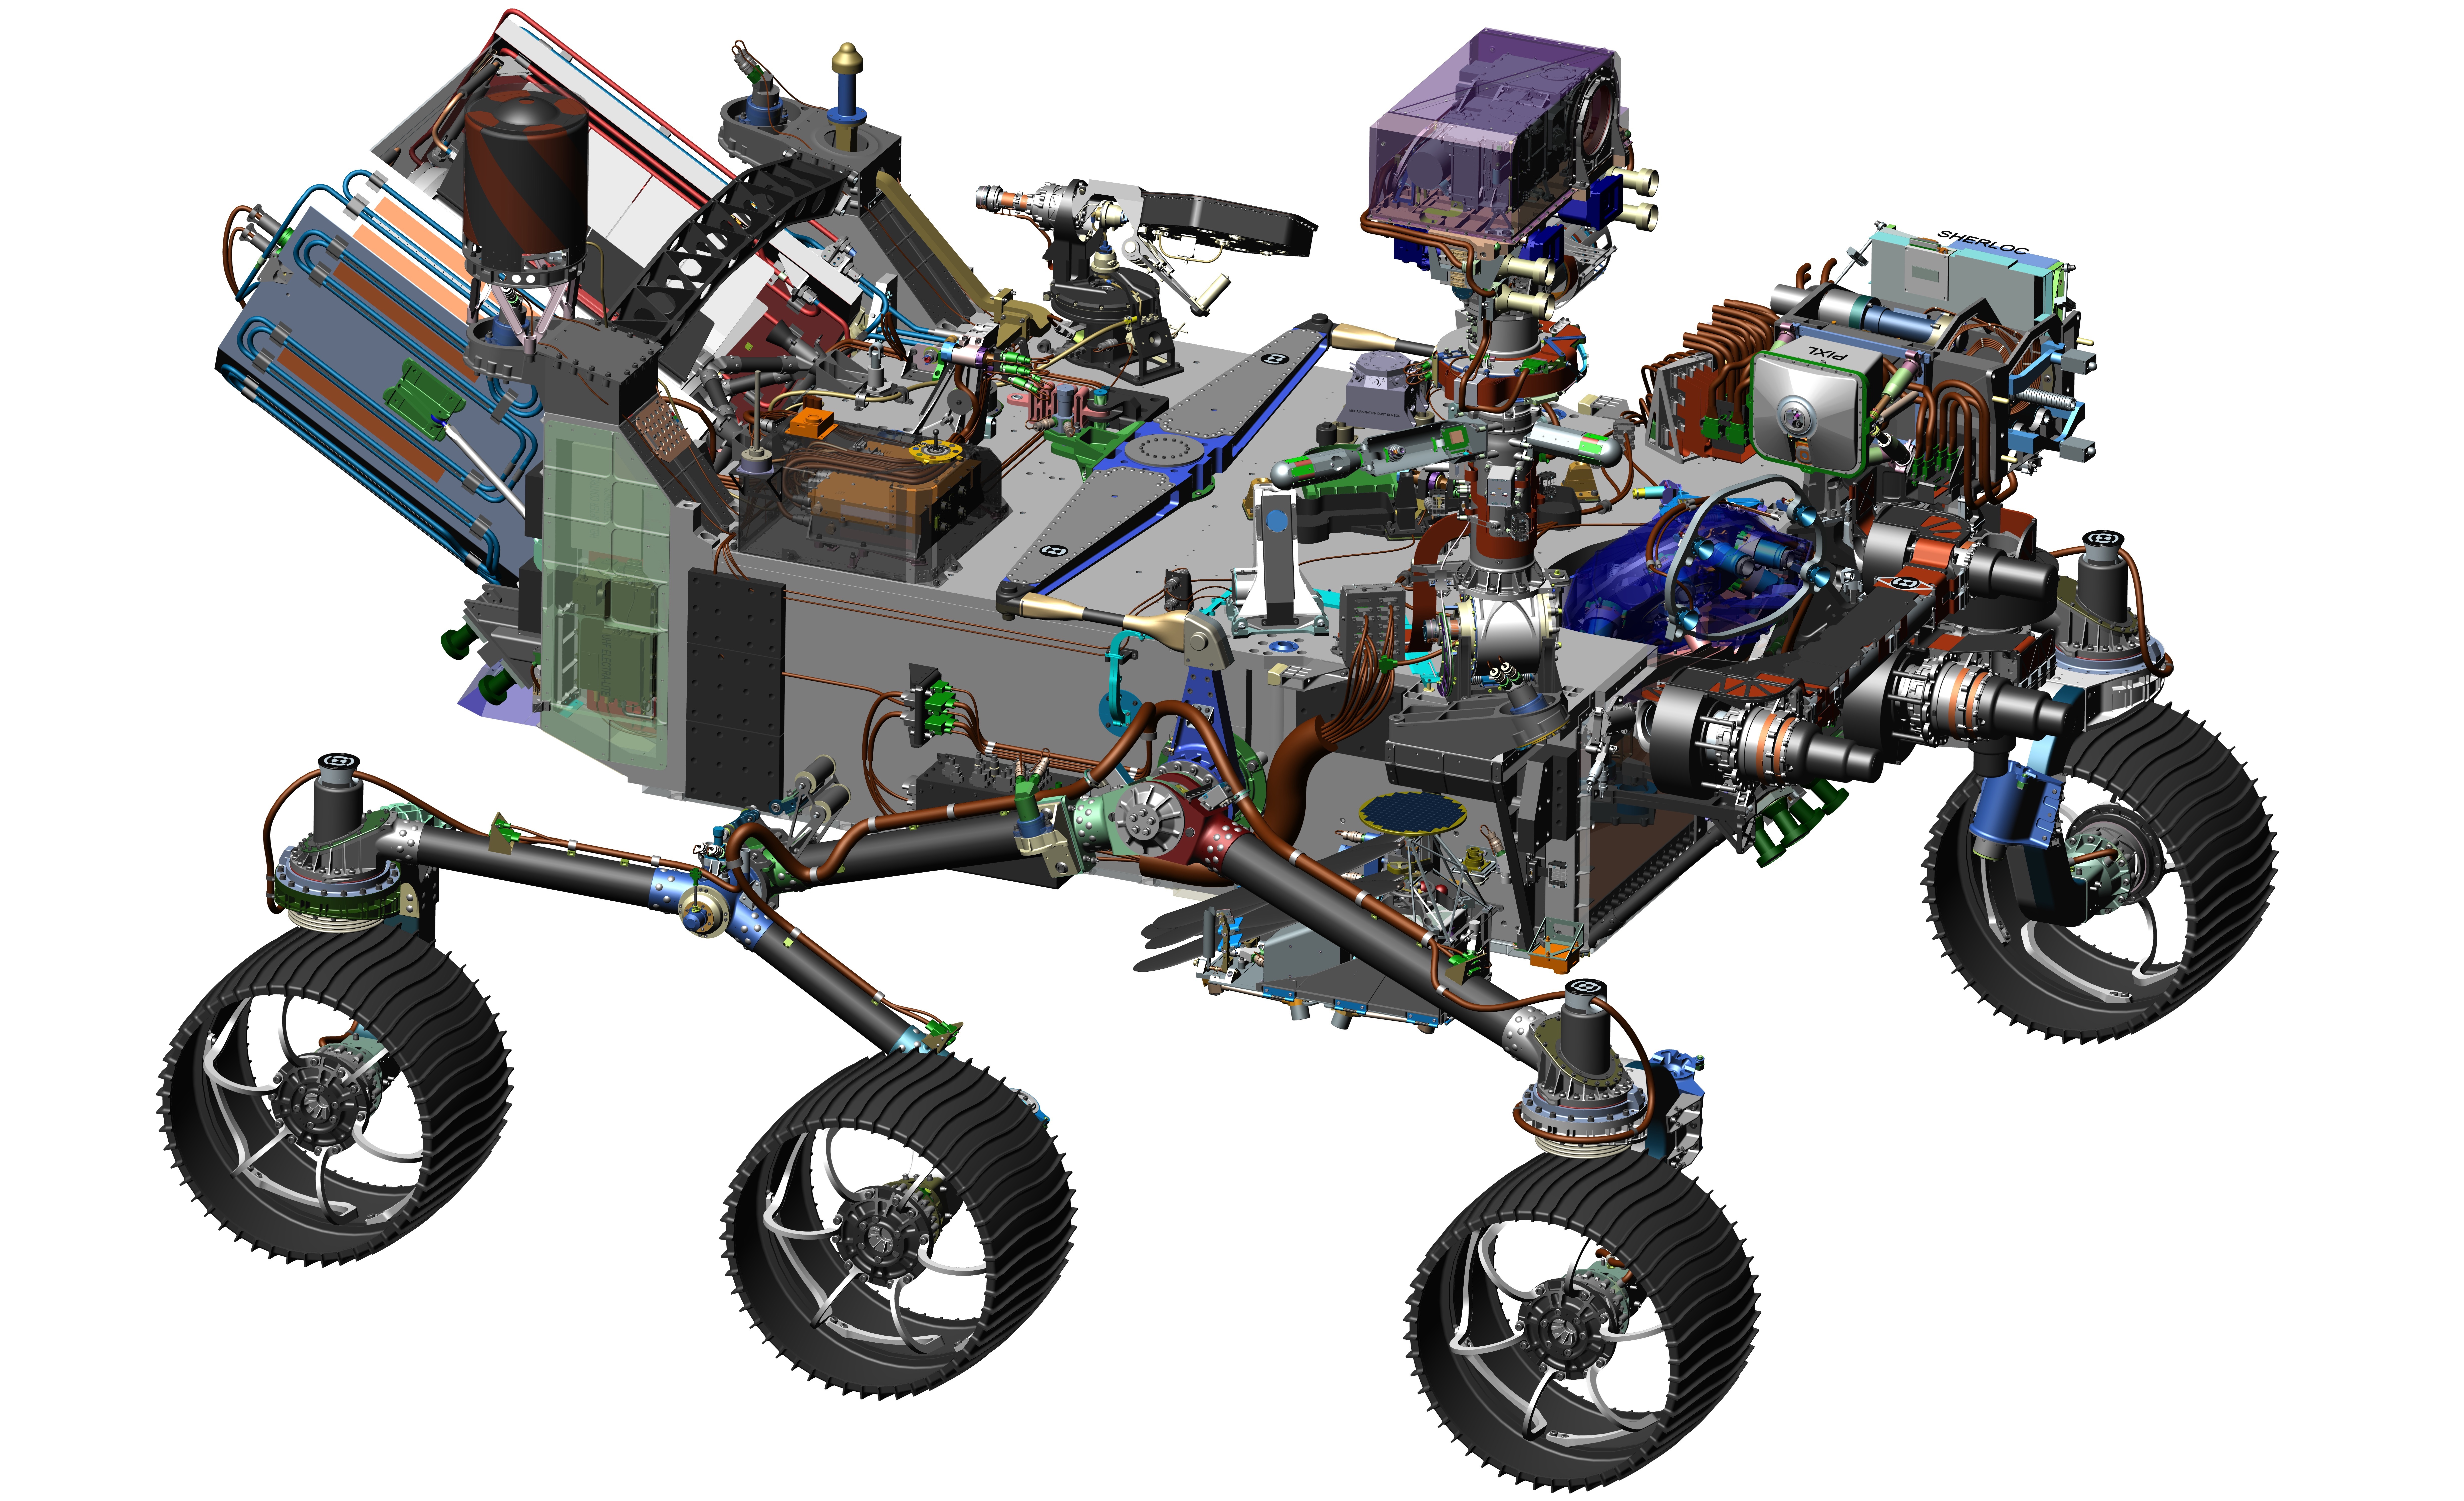

Computer-Design Drawing for NASA’s 2020 Mars Rover

NASA’s 2020 Mars rover mission will go to a region of Mars thought to have offered favorable conditions long ago for microbial life, and the rover will search for signs of past life there. It will also collect and cache samples for potential return to Earth, for many types of laboratory analysis. As a pioneering step toward how humans on Mars will use the Red Planet’s natural resources, the rover will extract oxygen from the Martian atmosphere.

This 2016 image comes from computer-assisted-design work on the 2020 rover. The design leverages many successful features of NASA’s Curiosity rover, which landed on Mars in 2012, but it adds new science instruments and a sampling system to carry out the new goals for the mission.

The Mars 2020 mission is part of NASA’s Mars Exploration Program. Driven by scientific discovery, the program currently includes two active rovers and three NASA spacecraft orbiting Mars. NASA also plans to launch a stationary Mars lander in 2018, InSight, to study the deep interior of Mars.

NASA’s Jet Propulsion Laboratory, a division of the California Institute of Technology, Pasadena, manages NASA’s Mars Exploration Program for the NASA Science Mission Directorate, Washington.

Credit: NASA/JPL-Caltech